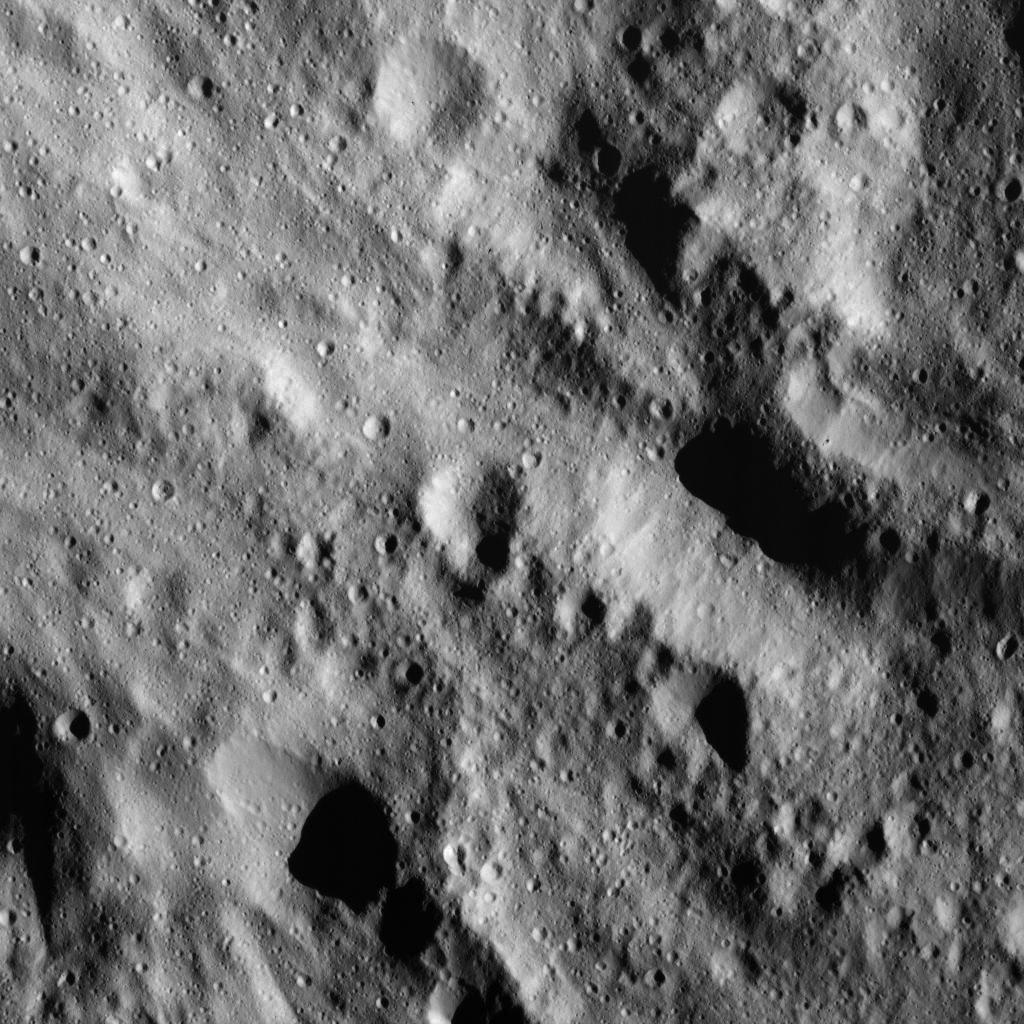

Smooth Material on Ceres

This image was obtained by NASA’s Dawn spacecraft on June 9, 2018 from an altitude of about 41 miles (66 kilometers).

The center of this picture is located at about 60.5 degrees north latitude and 244.3 degrees east longitude.

Dawn’s mission is managed by JPL for NASA’s Science Mission Directorate in Washington. Dawn is a project of the directorates Discovery Program, managed by NASA’s Marshall Space Flight Center in Huntsville, Alabama. JPL is responsible for overall Dawn mission science. Orbital ATK Inc., in Dulles, Virginia, designed and built the spacecraft. The German Aerospace Center, Max Planck Institute for Solar System Research, Italian Space Agency and Italian National Astrophysical Institute are international partners on the mission team.

Credit: NASA/JPL-Caltech/UCLA/MPS/DLR/IDA